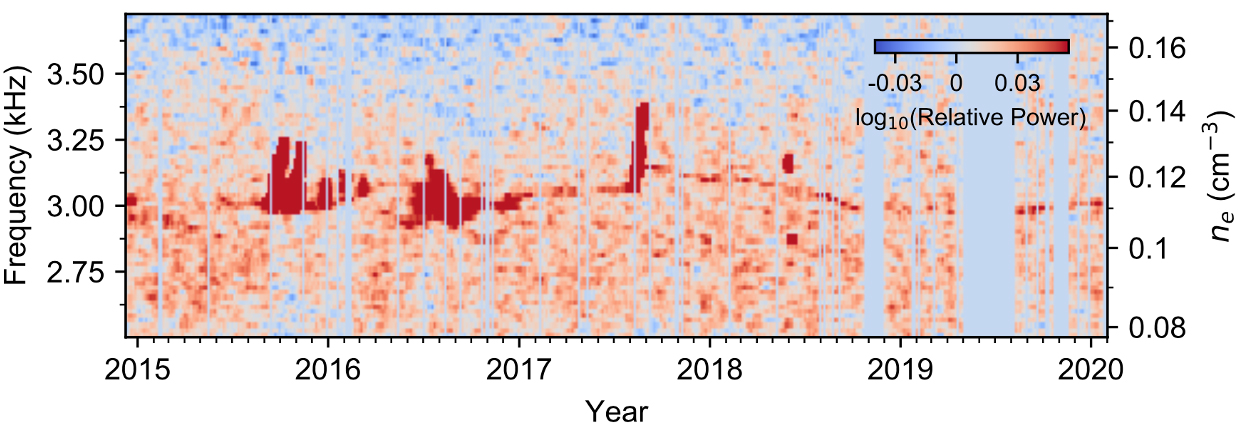

Weak and Strong Plasma Oscillation Signals

Weak but nearly continuous plasma oscillation events — visible as a thin red line in this graphic — connect stronger events in Voyager 1’s Plasma Wave Subsystem data. The filtered data shows weaker signals while the alternate graph, with blue background, shows only the strong signals (Figure 1).

Credit: NASA/JPL-Caltech/Stella Ocker